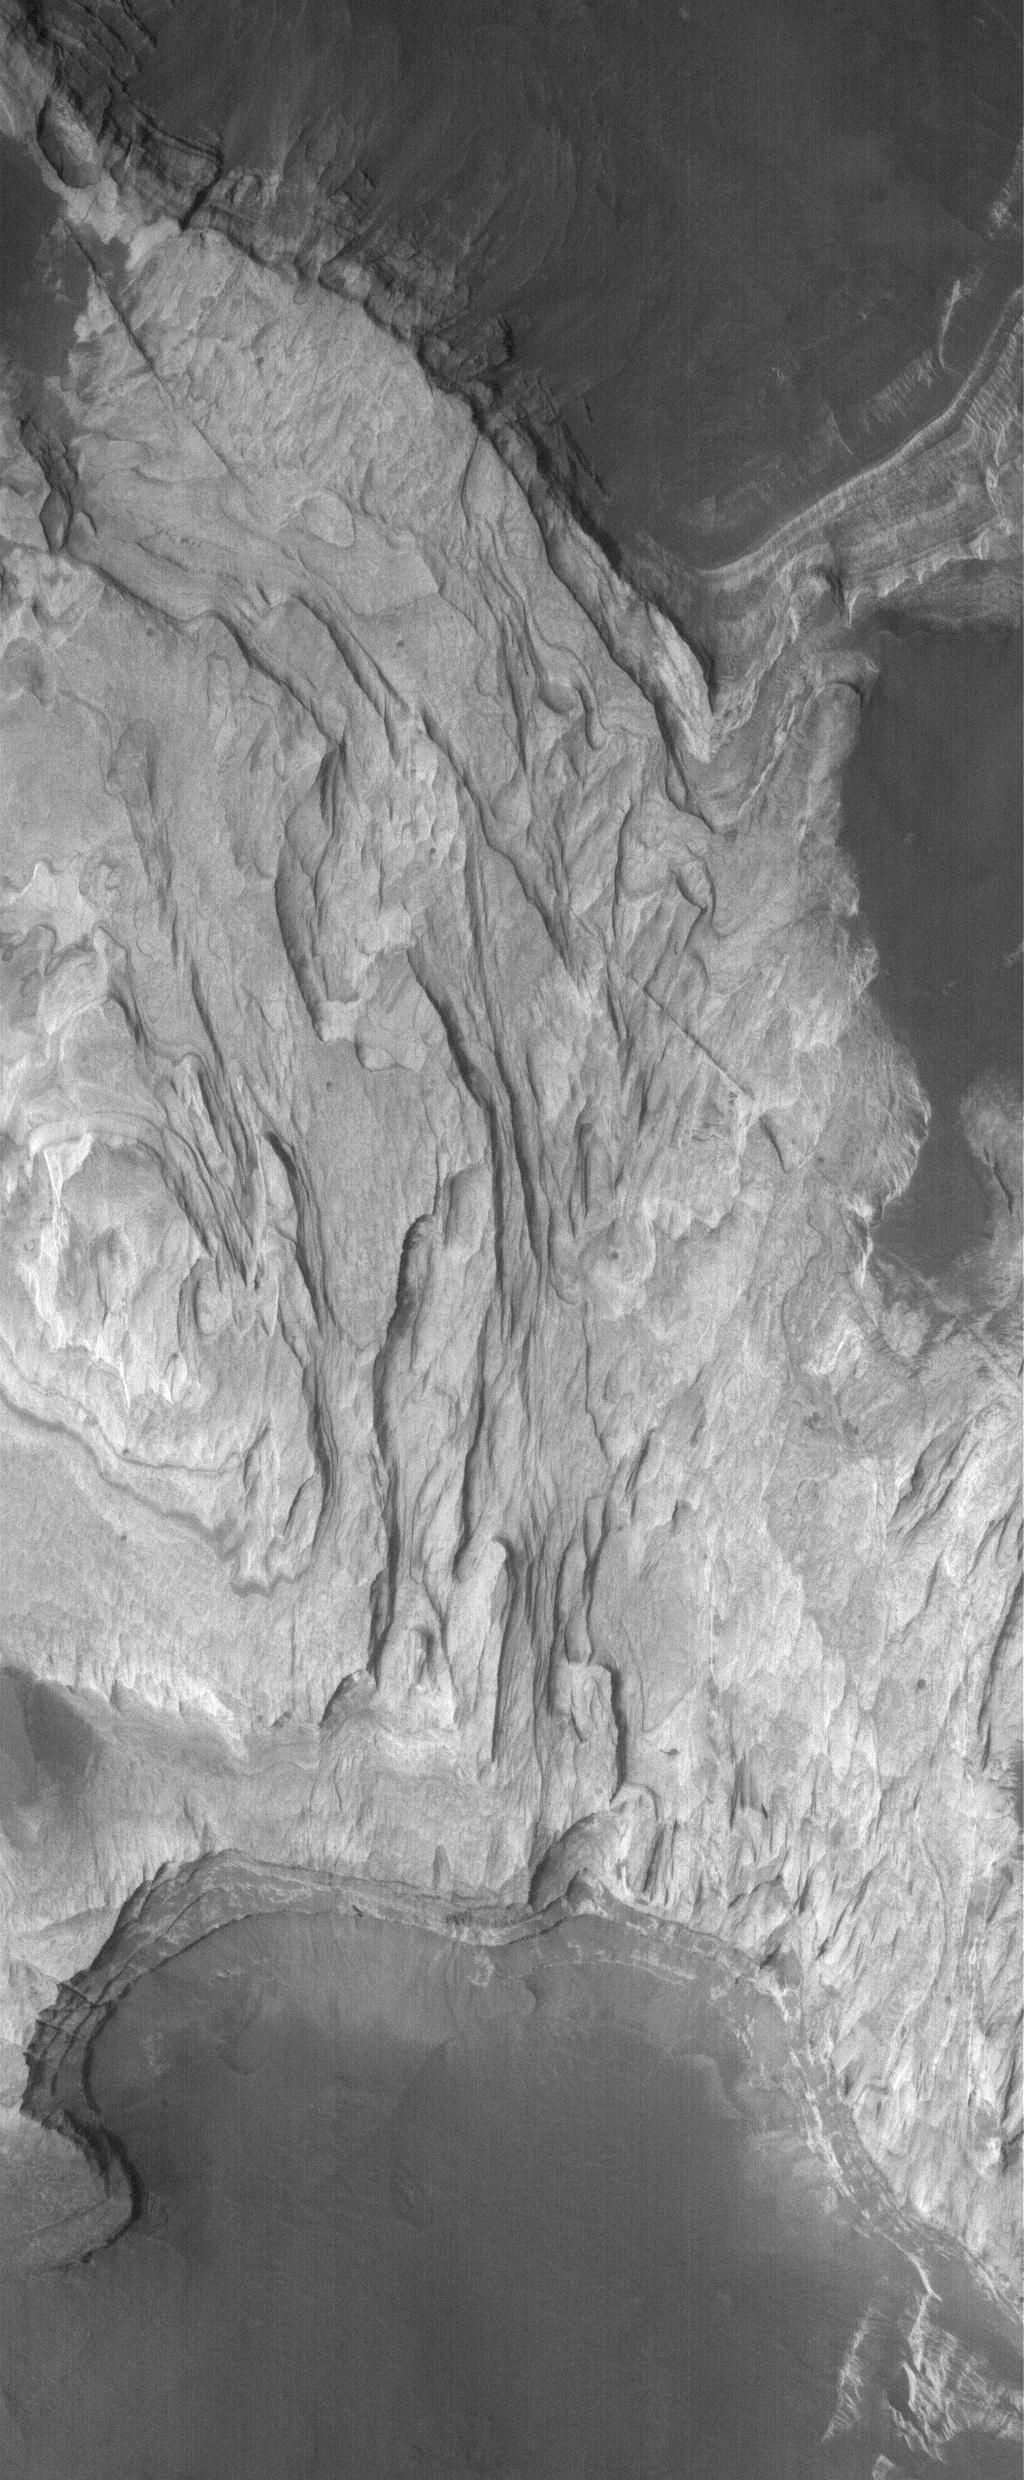

Sediments of Terby

4 September 2005
This Mars Global Surveyor (MGS) Mars Orbiter Camera (MOC) image shows light-toned, layered, sedimentary rocks exposed by erosion in Terby Crater, located on the north rim of the Hellas Basin. Sedimentary rocks are common on Mars; the light tone of the rocks here suggests that they might bear some similarity to the sedimentary rocks of Meridiani Planum, explored by the Mars Exploration Rover, Opportunity. Water was likely involved in the alteration of the rocks, and perhaps in their deposition as sediments, long ago.

Location near: 27.9°S, 285.6°W
Image width: width: ~3 km (~1.9 mi)
Illumination from: upper left
Season: Southern Spring

Credit: NASA/JPL/Malin Space Science Systems